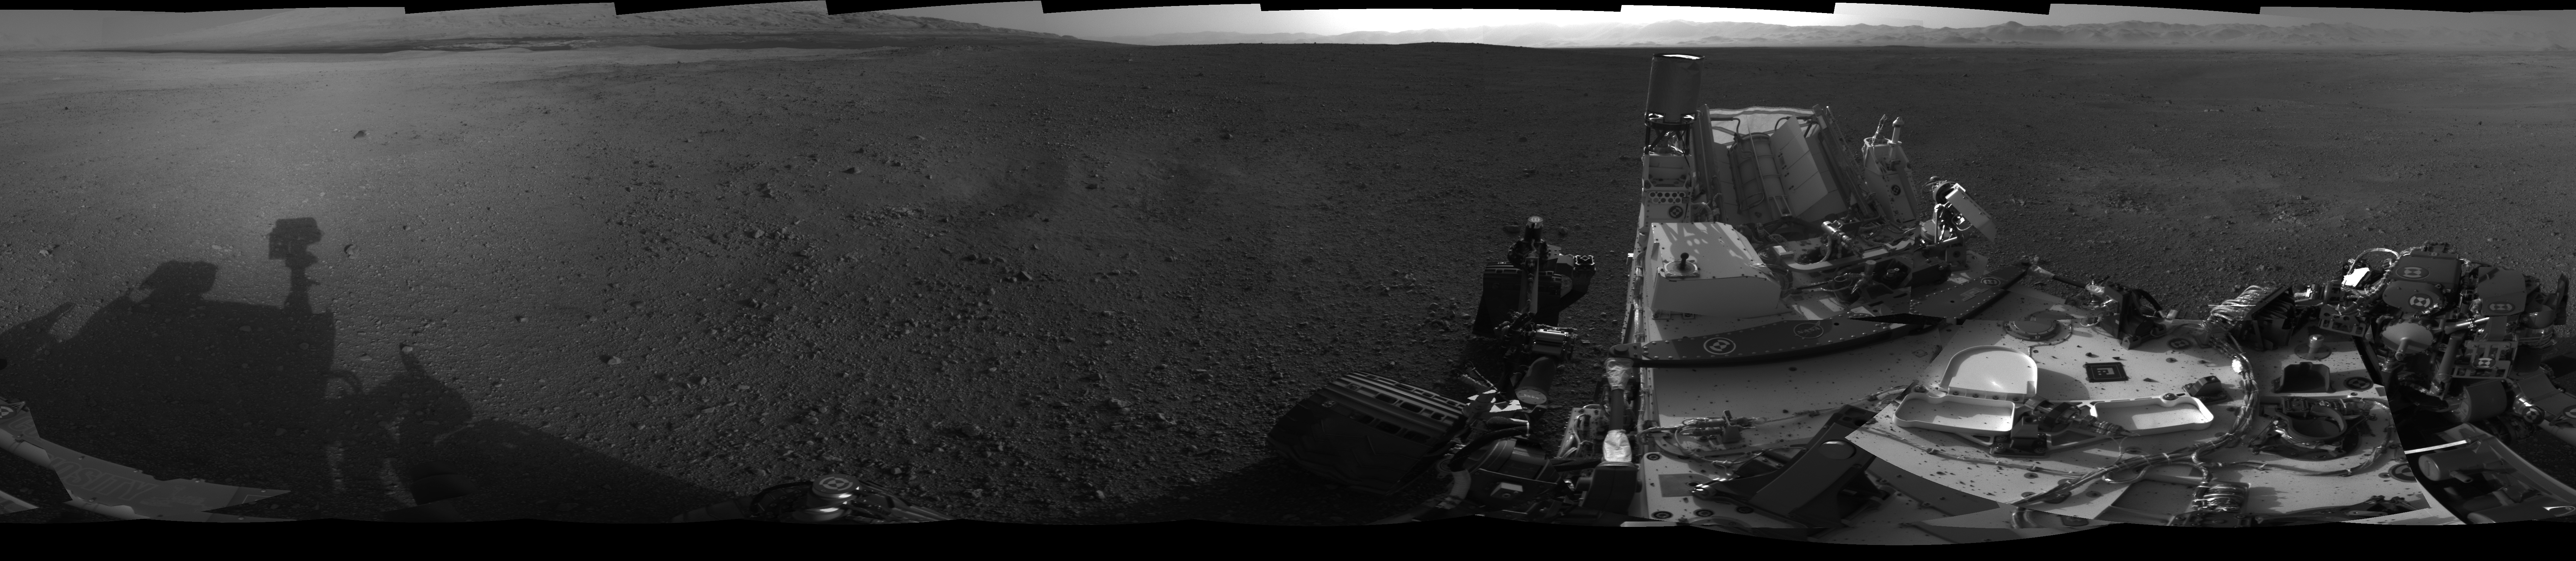

All Around Curiosity

This 360-degree image shows a complete, full-resolution panorama around NASA’s Curiosity rover, taken by the Navigation cameras. The pointy rim of Gale Crater can be seen as a lighter strip along the top right of the image. The base of Mount Sharp can be seen along the top left.

The image is a cylindrical projection, which shows the horizon as flat.

A cylindrical projection is created by computing the azimuth and elevation of each pixel in the original image and remapping it onto a virtual cylinder. Pixels in the same row of this image are at the same elevation, and pixels in the same column of this image are at the same azimuth.

This mosaic is made of 26 images, 1,024 by 1,024 pixels, taken late at night on Aug. 7 PDT (early morning Aug. 8 EDT). Seams between the images have been minimized as much as possible.

Mars Science Laboratory is a project of NASA’s Science Mission Directorate. The mission is managed by JPL. Curiosity was designed, developed and assembled at JPL, a division of the California Institute of Technology in Pasadena.

Credit: NASA/JPL-Caltech